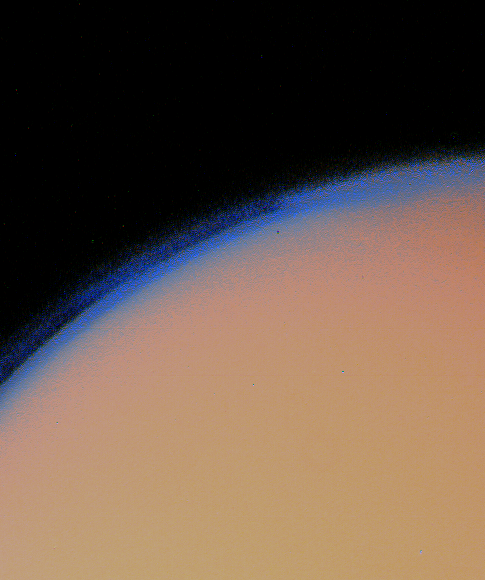

Titan’s Thick Haze Layer

Titan’s thick haze layer is shown in this enhanced Voyager 1 image taken Nov. 12, 1980 at a distance of 435,000 kilometers (270,000 miles). Voyager images of Saturn’s largest moon show Titan completely enveloped by haze that merges with a darker “hood” or cloud layer over the north pole. Such a mantle is not present at the south pole. At Voyager’s closest approach to Titan on Nov. 11, 1980, spacecraft instruments found that the moon has a substantial atmosphere, far denser than that of Mars and possibly denser than Earth’s. The Voyager Project is managed for NASA by the Jet Propulsion Laboratory, Pasadena, Calif.

Credit: NASA/JPL